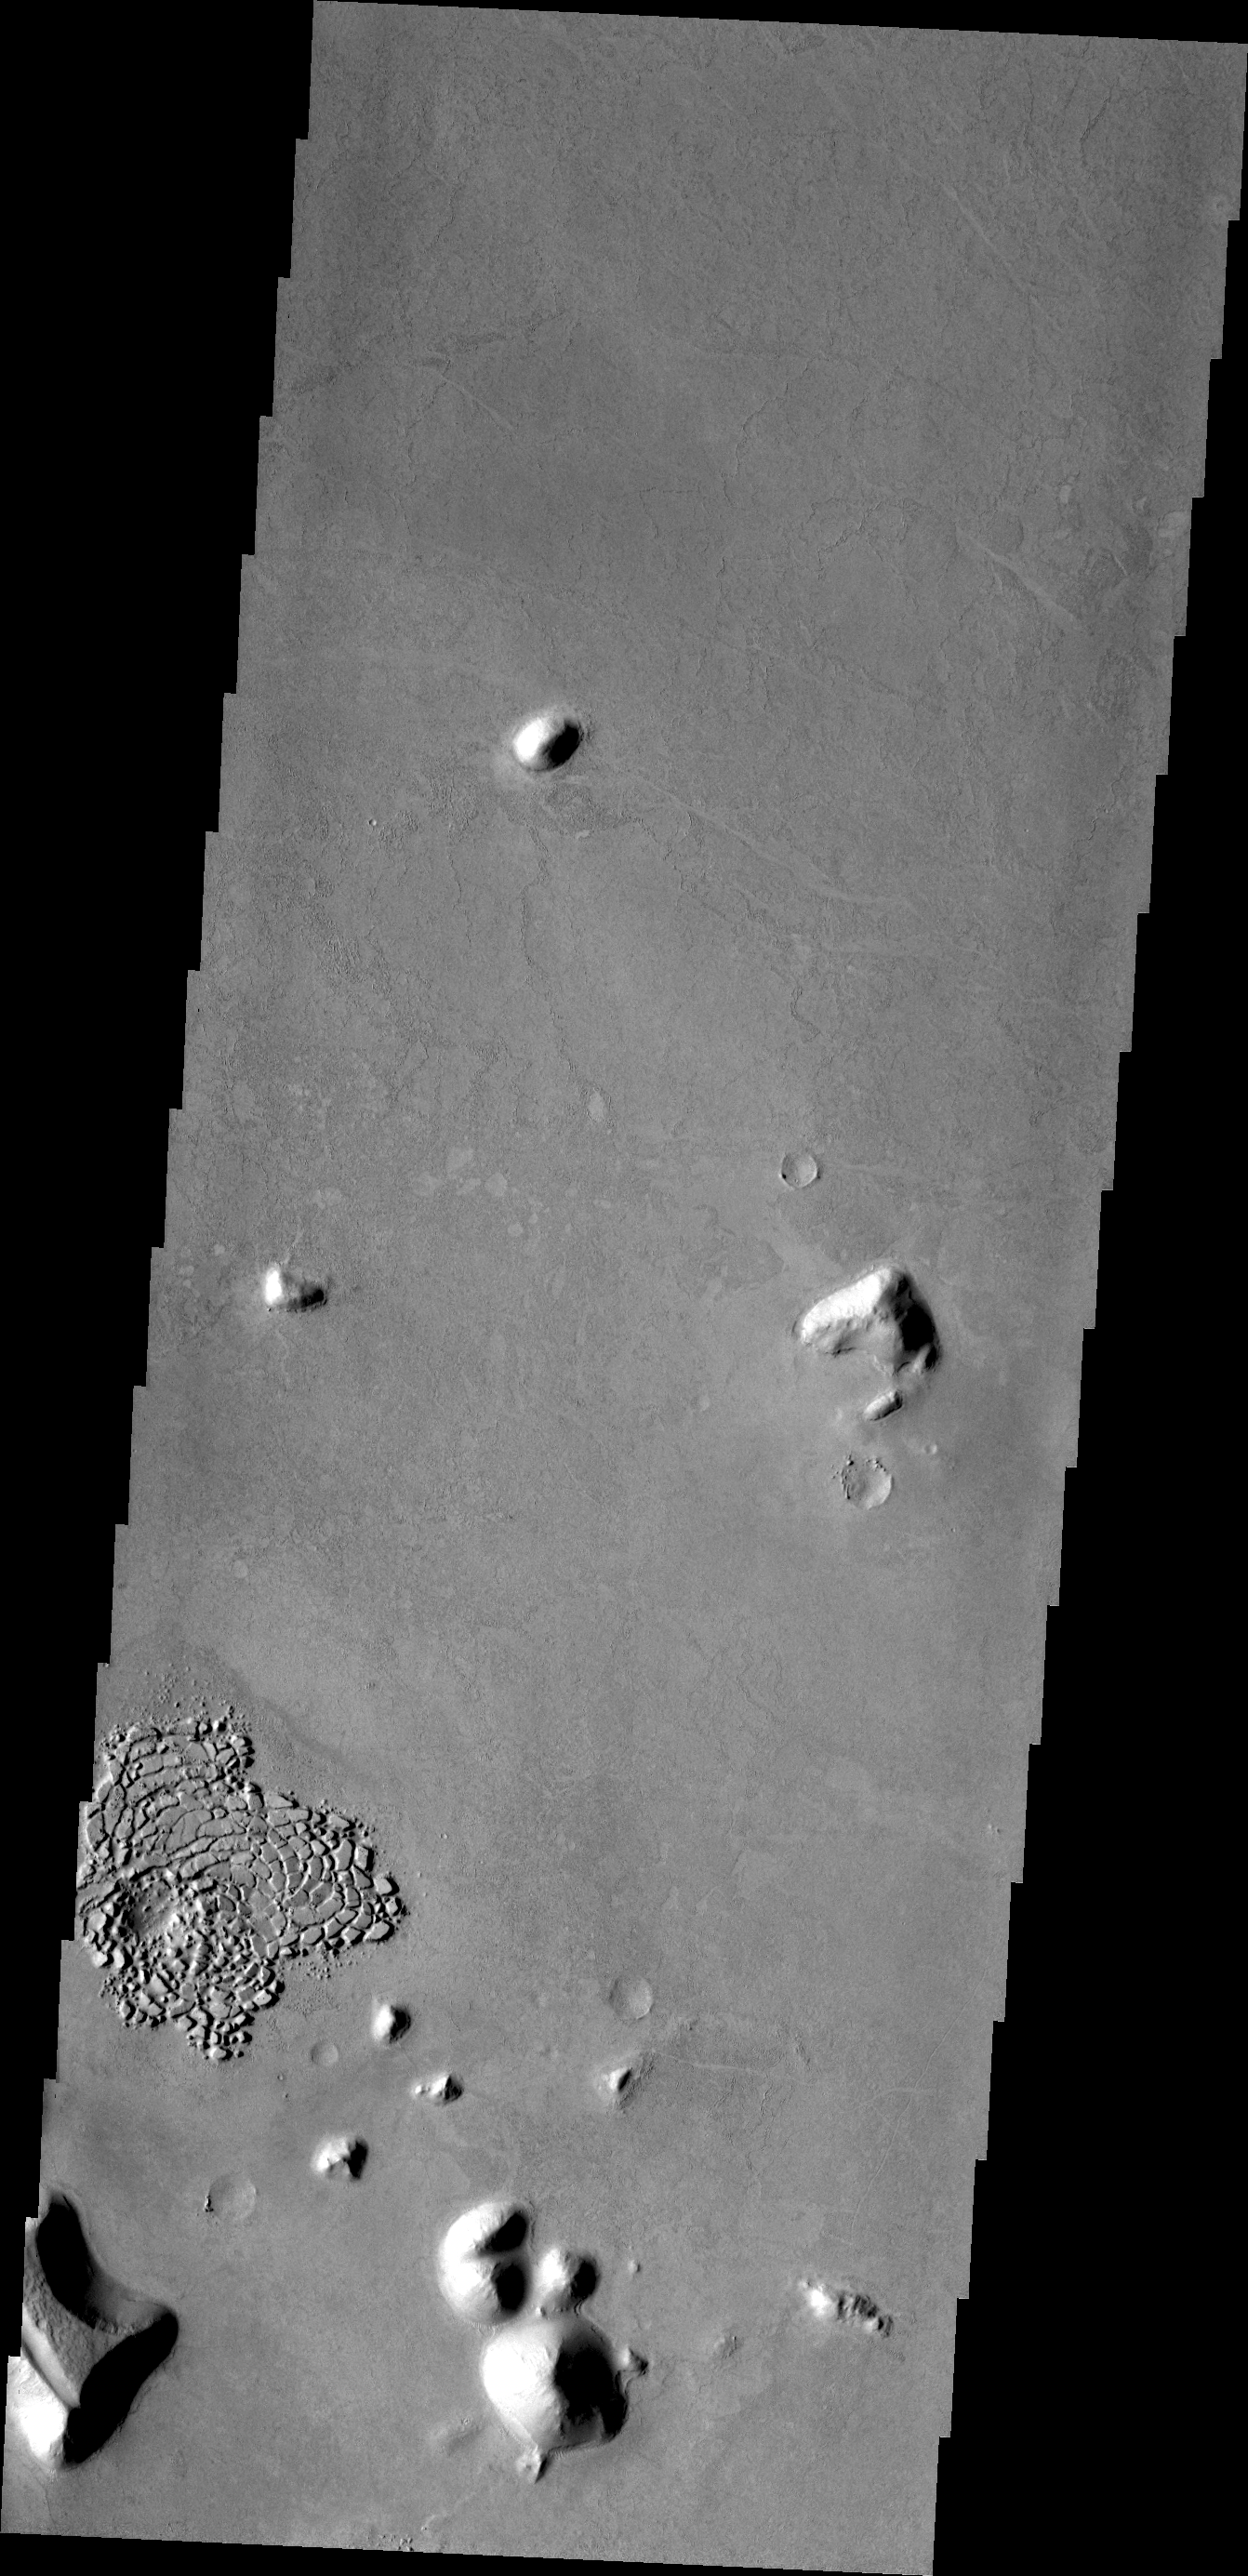

Something Different

In an image where the majority of the surface appears uniform with a few small hills, the region of fractured blocks sticks out as “something different.” The reason that the material is different is unknown; it could be the remnants of crater ejecta, or an area of a different type of rock.

Credit: NASA/JPL/ASU